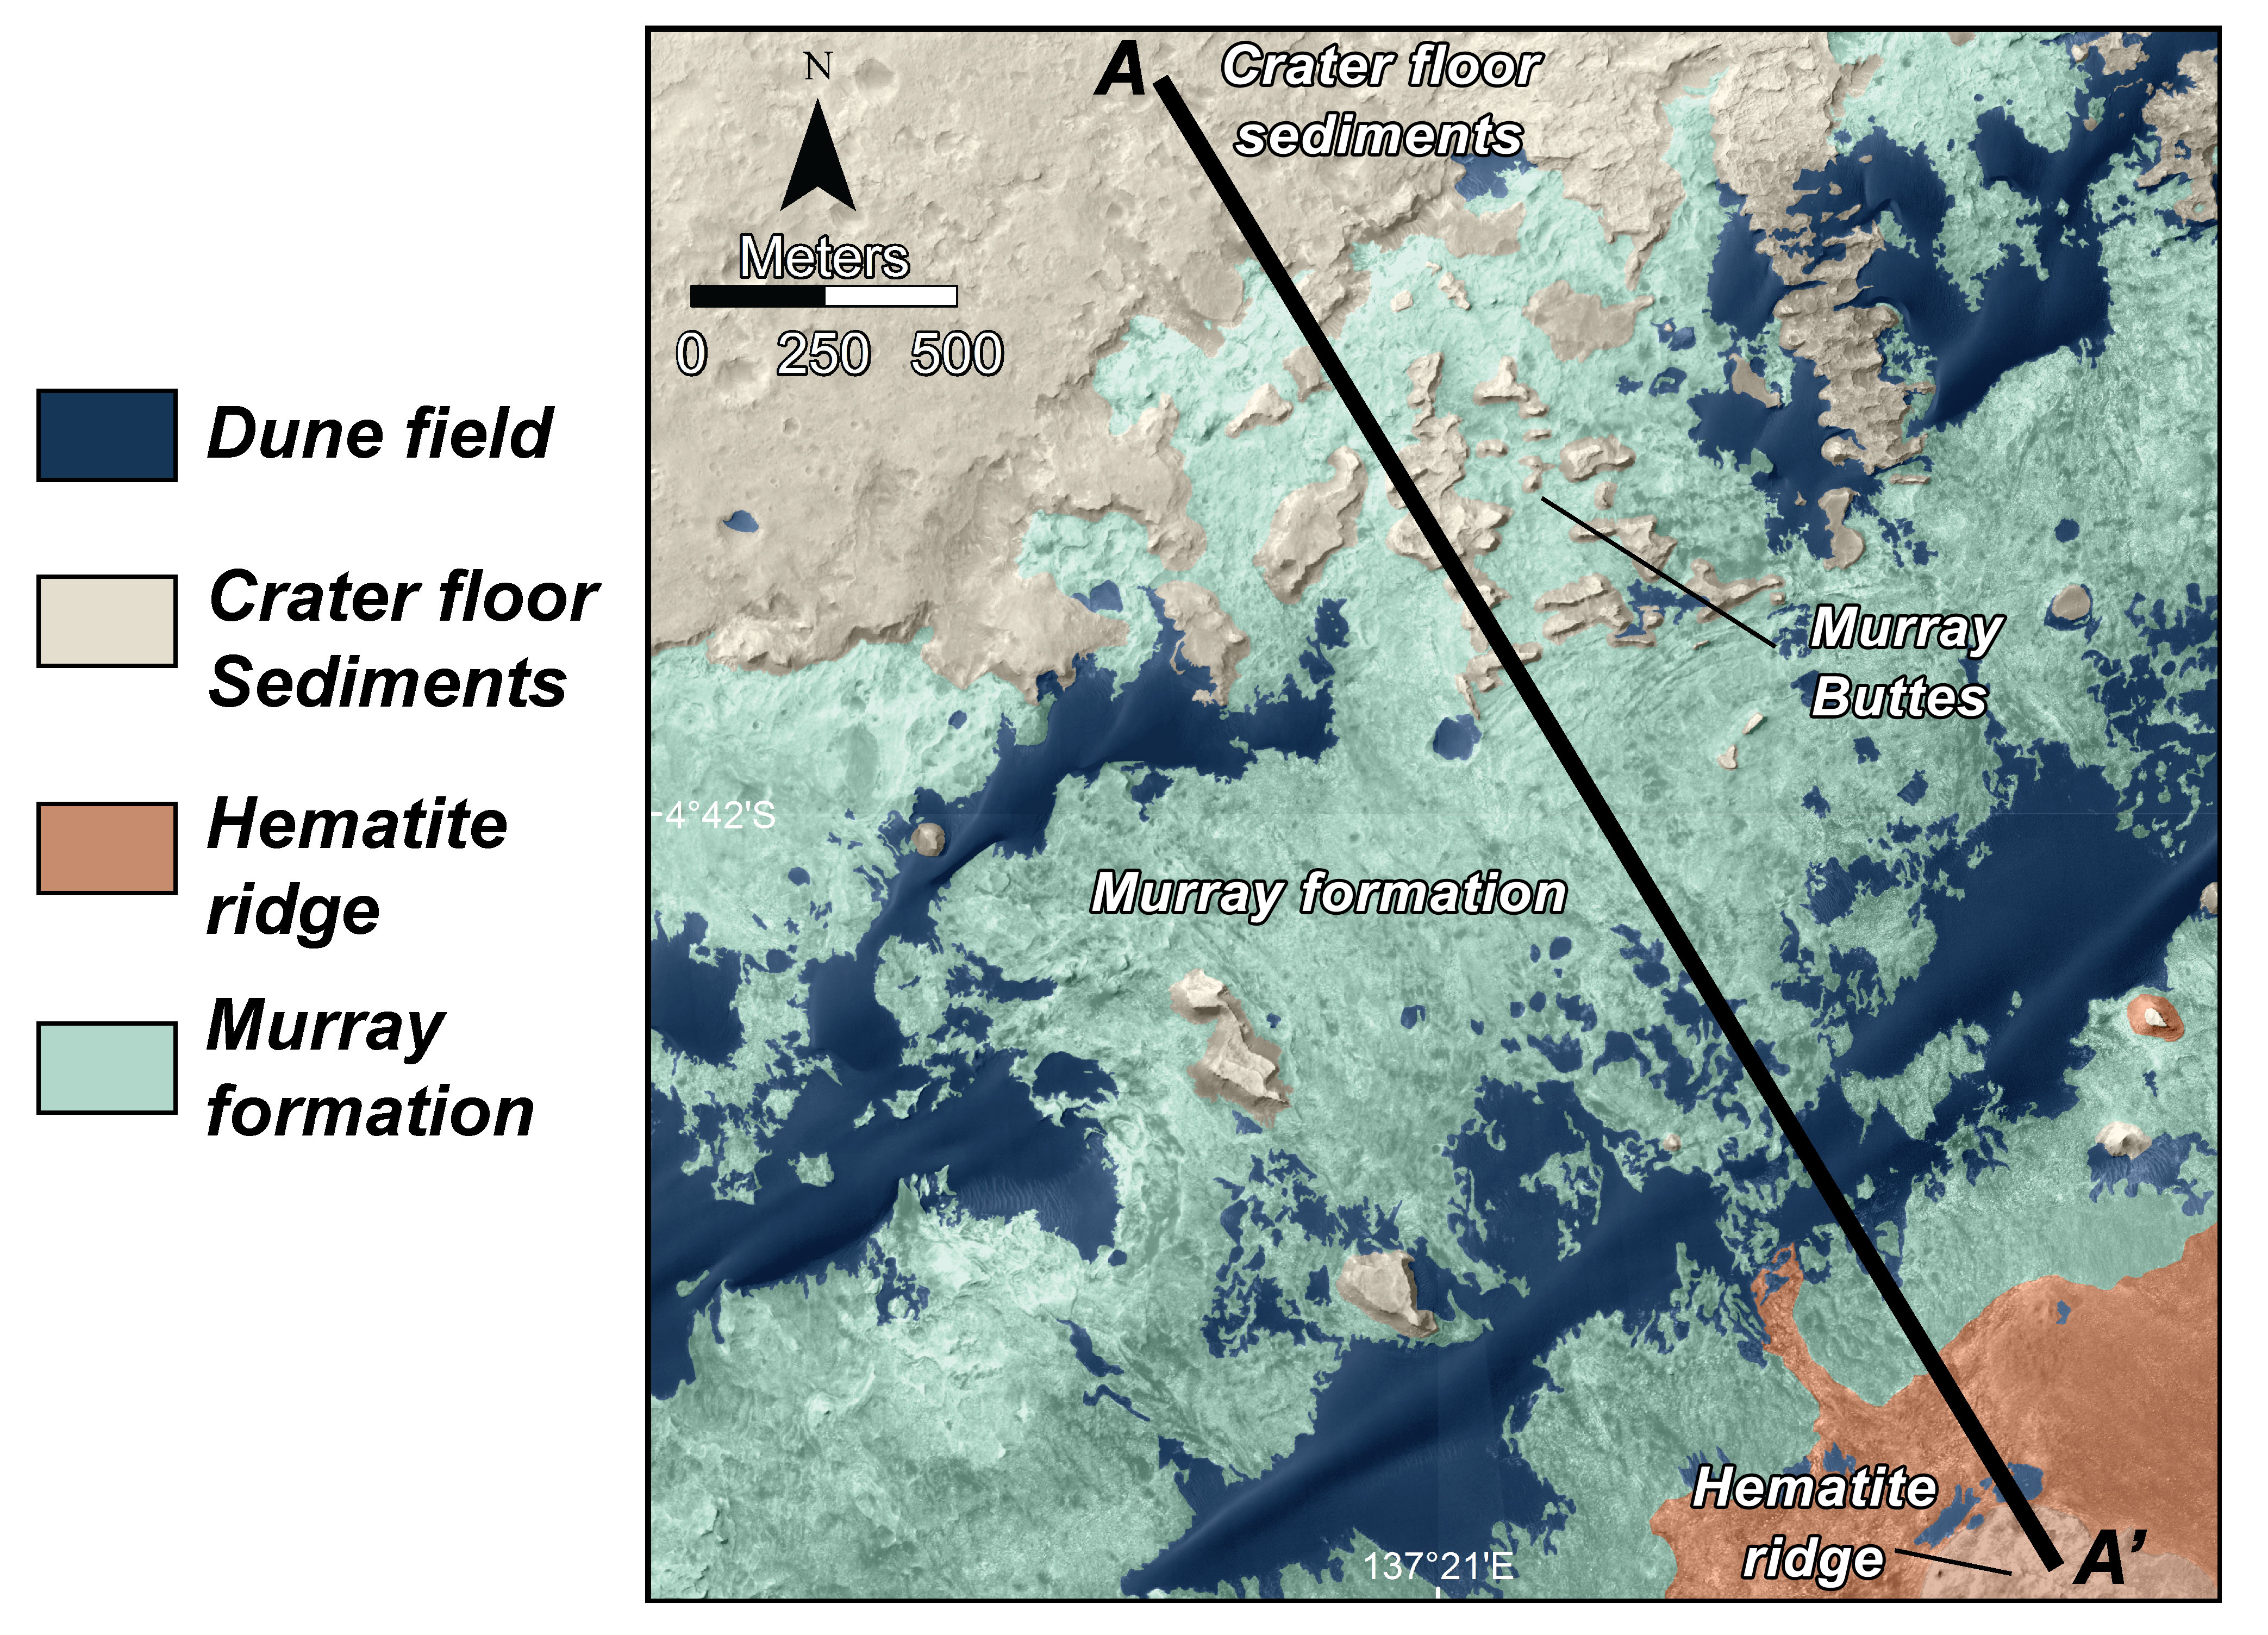

Map of Lower Mount Sharp

This is a map of lower Mount Sharp on Mars, showing the major geologic units identified from orbit. The rocks of the “Murray Formation,” mapped in green, likely represent the oldest layers of Mount Sharp that NASA’s Curiosity rover will explore. The Murray formation is in contact with two other major units: The sedimentary rocks of the crater floor that Curiosity has been exploring for the past two years, and the hematite ridge, a feature on Mount Sharp that shows a very distinct mineral composition from orbit. The segment A to A’ corresponds to the geologic cross-section presented in PIA18782. This image was made using the data from the High Resolution Imaging Science Experiment (HiRISE) camera, one of six instruments on NASA’s Mars Reconnaissance Orbiter.

The University of Arizona, Tucson, operates HiRISE, which was built by Ball Aerospace & Technologies Corp., Boulder, Colorado. NASA’s Jet Propulsion Laboratory, a division of the California Institute of Technology in Pasadena, manages the Mars Reconnaissance Orbiter and Mars Science Laboratory projects for NASA’s Science Mission Directorate, Washington.

Credit: NASA/JPL-Caltech/Univ. of Arizona